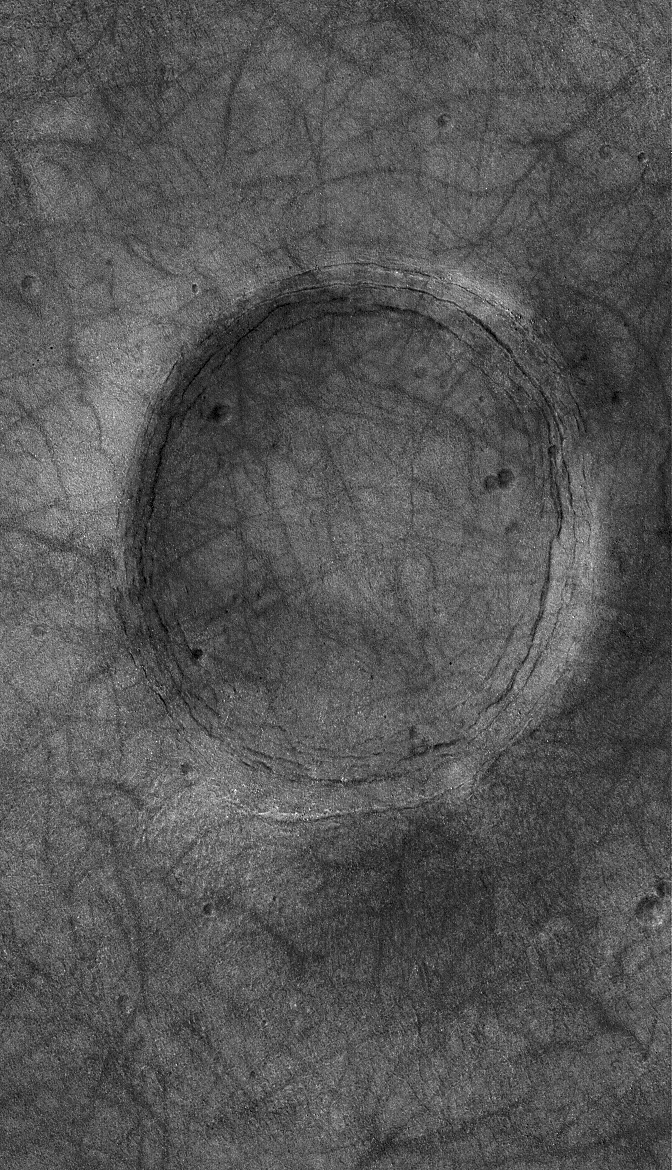

Northern Plains Crater

29 December 2004
Craters on the northern plains of Mars are not usually found at the surface. Typically, they are filled and buried just beneath it. The crater shown in this Mars Global Surveyor (MGS) Mars Orbiter Camera (MOC) image is an example. The crater is located near 50.3°N, 46.7°W. Dark streaks crisscrossing the scene were formed by passing dust devils. The picture covers an area about 3 km (1.9 mi) wide and is illuminated by sunlight from the lower left.

Credit: NASA/JPL/Malin Space Science Systems